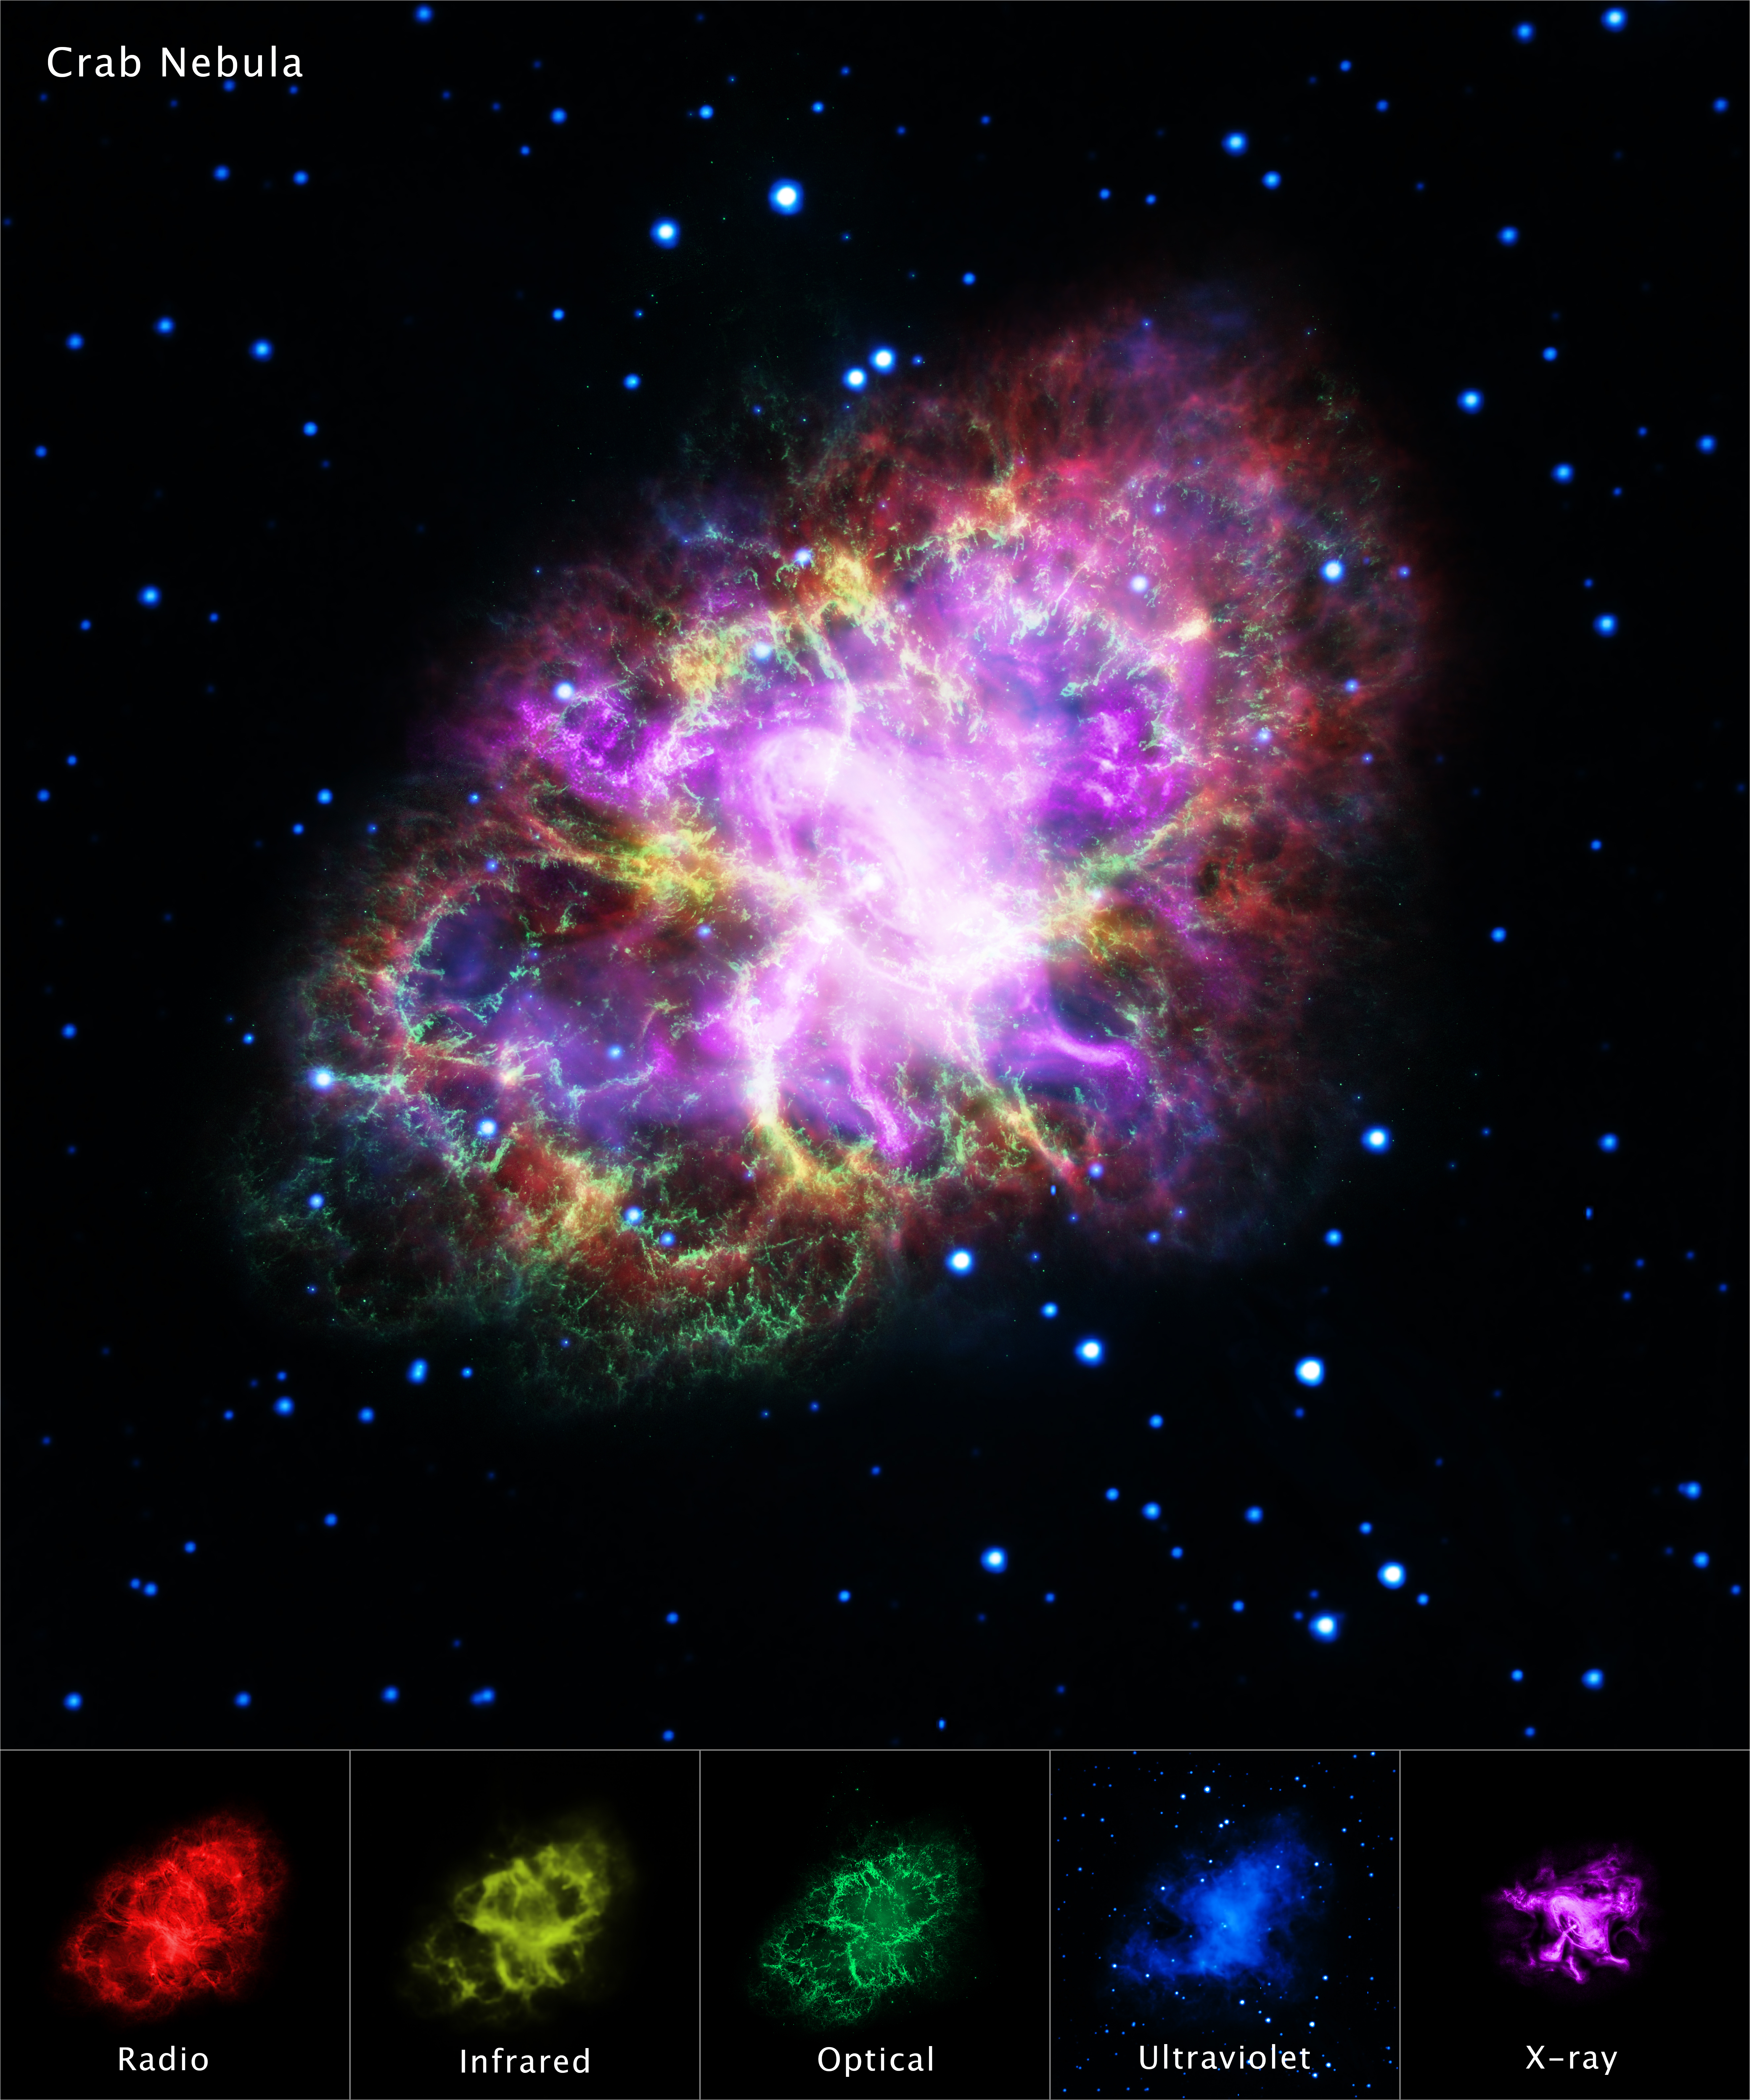

Crab Nebula from Five Observatories

In the summer of the year 1054 AD, Chinese astronomers saw a new "guest star," that appeared six times brighter than Venus. So bright in fact, it could be seen during the daytime for several months.

This "guest star" was forgotten about until 700 years later with the advent of telescopes. Astronomers saw a tentacle-like nebula in the place of the vanished star and called it the Crab Nebula. Today we know it as the expanding gaseous remnant from a star that self-detonated as a supernova, briefly shining as brightly as 400 million suns. The explosion took place 6,500 light-years away. If the blast had instead happened 50 light-years away it would have irradiated Earth, wiping out most life forms.

In the late 1960s astronomers discovered the crushed heart of the doomed star, an ultra-dense neutron star that is a dynamo of intense magnetic field and radiation energizing the nebula. Astronomers therefore need to study the Crab Nebula across a broad range of electromagnetic radiation, from X-rays to radio waves.

This image combines data from five different telescopes: the VLA (radio) in red; Spitzer Space Telescope (infrared) in yellow; Hubble Space Telescope (visible) in green; XMM-Newton (ultraviolet) in blue; and Chandra X-ray Observatory (X-ray) in purple.

The Hubble Space Telescope is a project of international cooperation between NASA and ESA (European Space Agency). NASA's Goddard Space Flight Center in Greenbelt, Maryland, manages the telescope. The Space Telescope Science Institute (STScI) in Baltimore conducts Hubble science operations. STScI is operated for NASA by the Association of Universities for Research in Astronomy, Inc., in Washington, D.C.

NASA's Marshall Space Flight Center in Huntsville, Alabama, manages the Chandra program for NASA's Science Mission Directorate in Washington, D.C. The Smithsonian Astrophysical Observatory in Cambridge, Massachusetts, controls Chandra's science and flight operations.

NASA's Jet Propulsion Laboratory, Pasadena, California, manages the Spitzer Space Telescope for NASA's Science Mission Directorate, Washington. Science operations are conducted at the Spitzer Science Center at Caltech in Pasadena, California. Spacecraft operations are based at Lockheed Martin Space Systems Company, Littleton, Colorado. Data are archived at the Infrared Science Archive housed at the Infrared Processing and Analysis Center at Caltech. Caltech manages JPL for NASA.

The National Radio Astronomy Observatory is a facility of the National Science Foundation, operated under cooperative agreement by Associated Universities, Inc.

Credit: NASA, ESA, G. Dubner (IAFE, CONICET-University of Buenos Aires) et al.; A. Loll et al.; T. Temim et al.; F. Seward et al.; VLA/NRAO/AUI/NSF; Chandra/CXC; Spitzer/JPL-Caltech; XMM-Newton/ESA; and Hubble/STScI